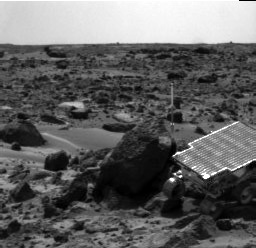

Sojourner Rover Near “Half Dome” – Right Eye

Sojourner Rover is seen traversing near Half Dome in this image, taken on Sol 59 by the Imager for Mars Pathfinder (IMP). The rover’s Alpha Proton X-ray Spectrometer (APXS) is the cylindrical object extending from the back of the rover.

This image and PIA01558 (left eye) make up a stereo pair.

Mars Pathfinder is the second in NASA’s Discovery program of low-cost spacecraft with highly focused science goals. The Jet Propulsion Laboratory, Pasadena, CA, developed and manages the Mars Pathfinder mission for NASA’s Office of Space Science, Washington, D.C. JPL is an operating division of the California Institute of Technology (Caltech).

Photojournal note: Sojourner spent 83 days of a planned seven-day mission exploring the Martian terrain, acquiring images, and taking chemical, atmospheric and other measurements. The final data transmission received from Pathfinder was at 10:23 UTC on September 27, 1997. Although mission managers tried to restore full communications during the following five months, the successful mission was terminated on March 10, 1998.

Credit: NASA/JPL